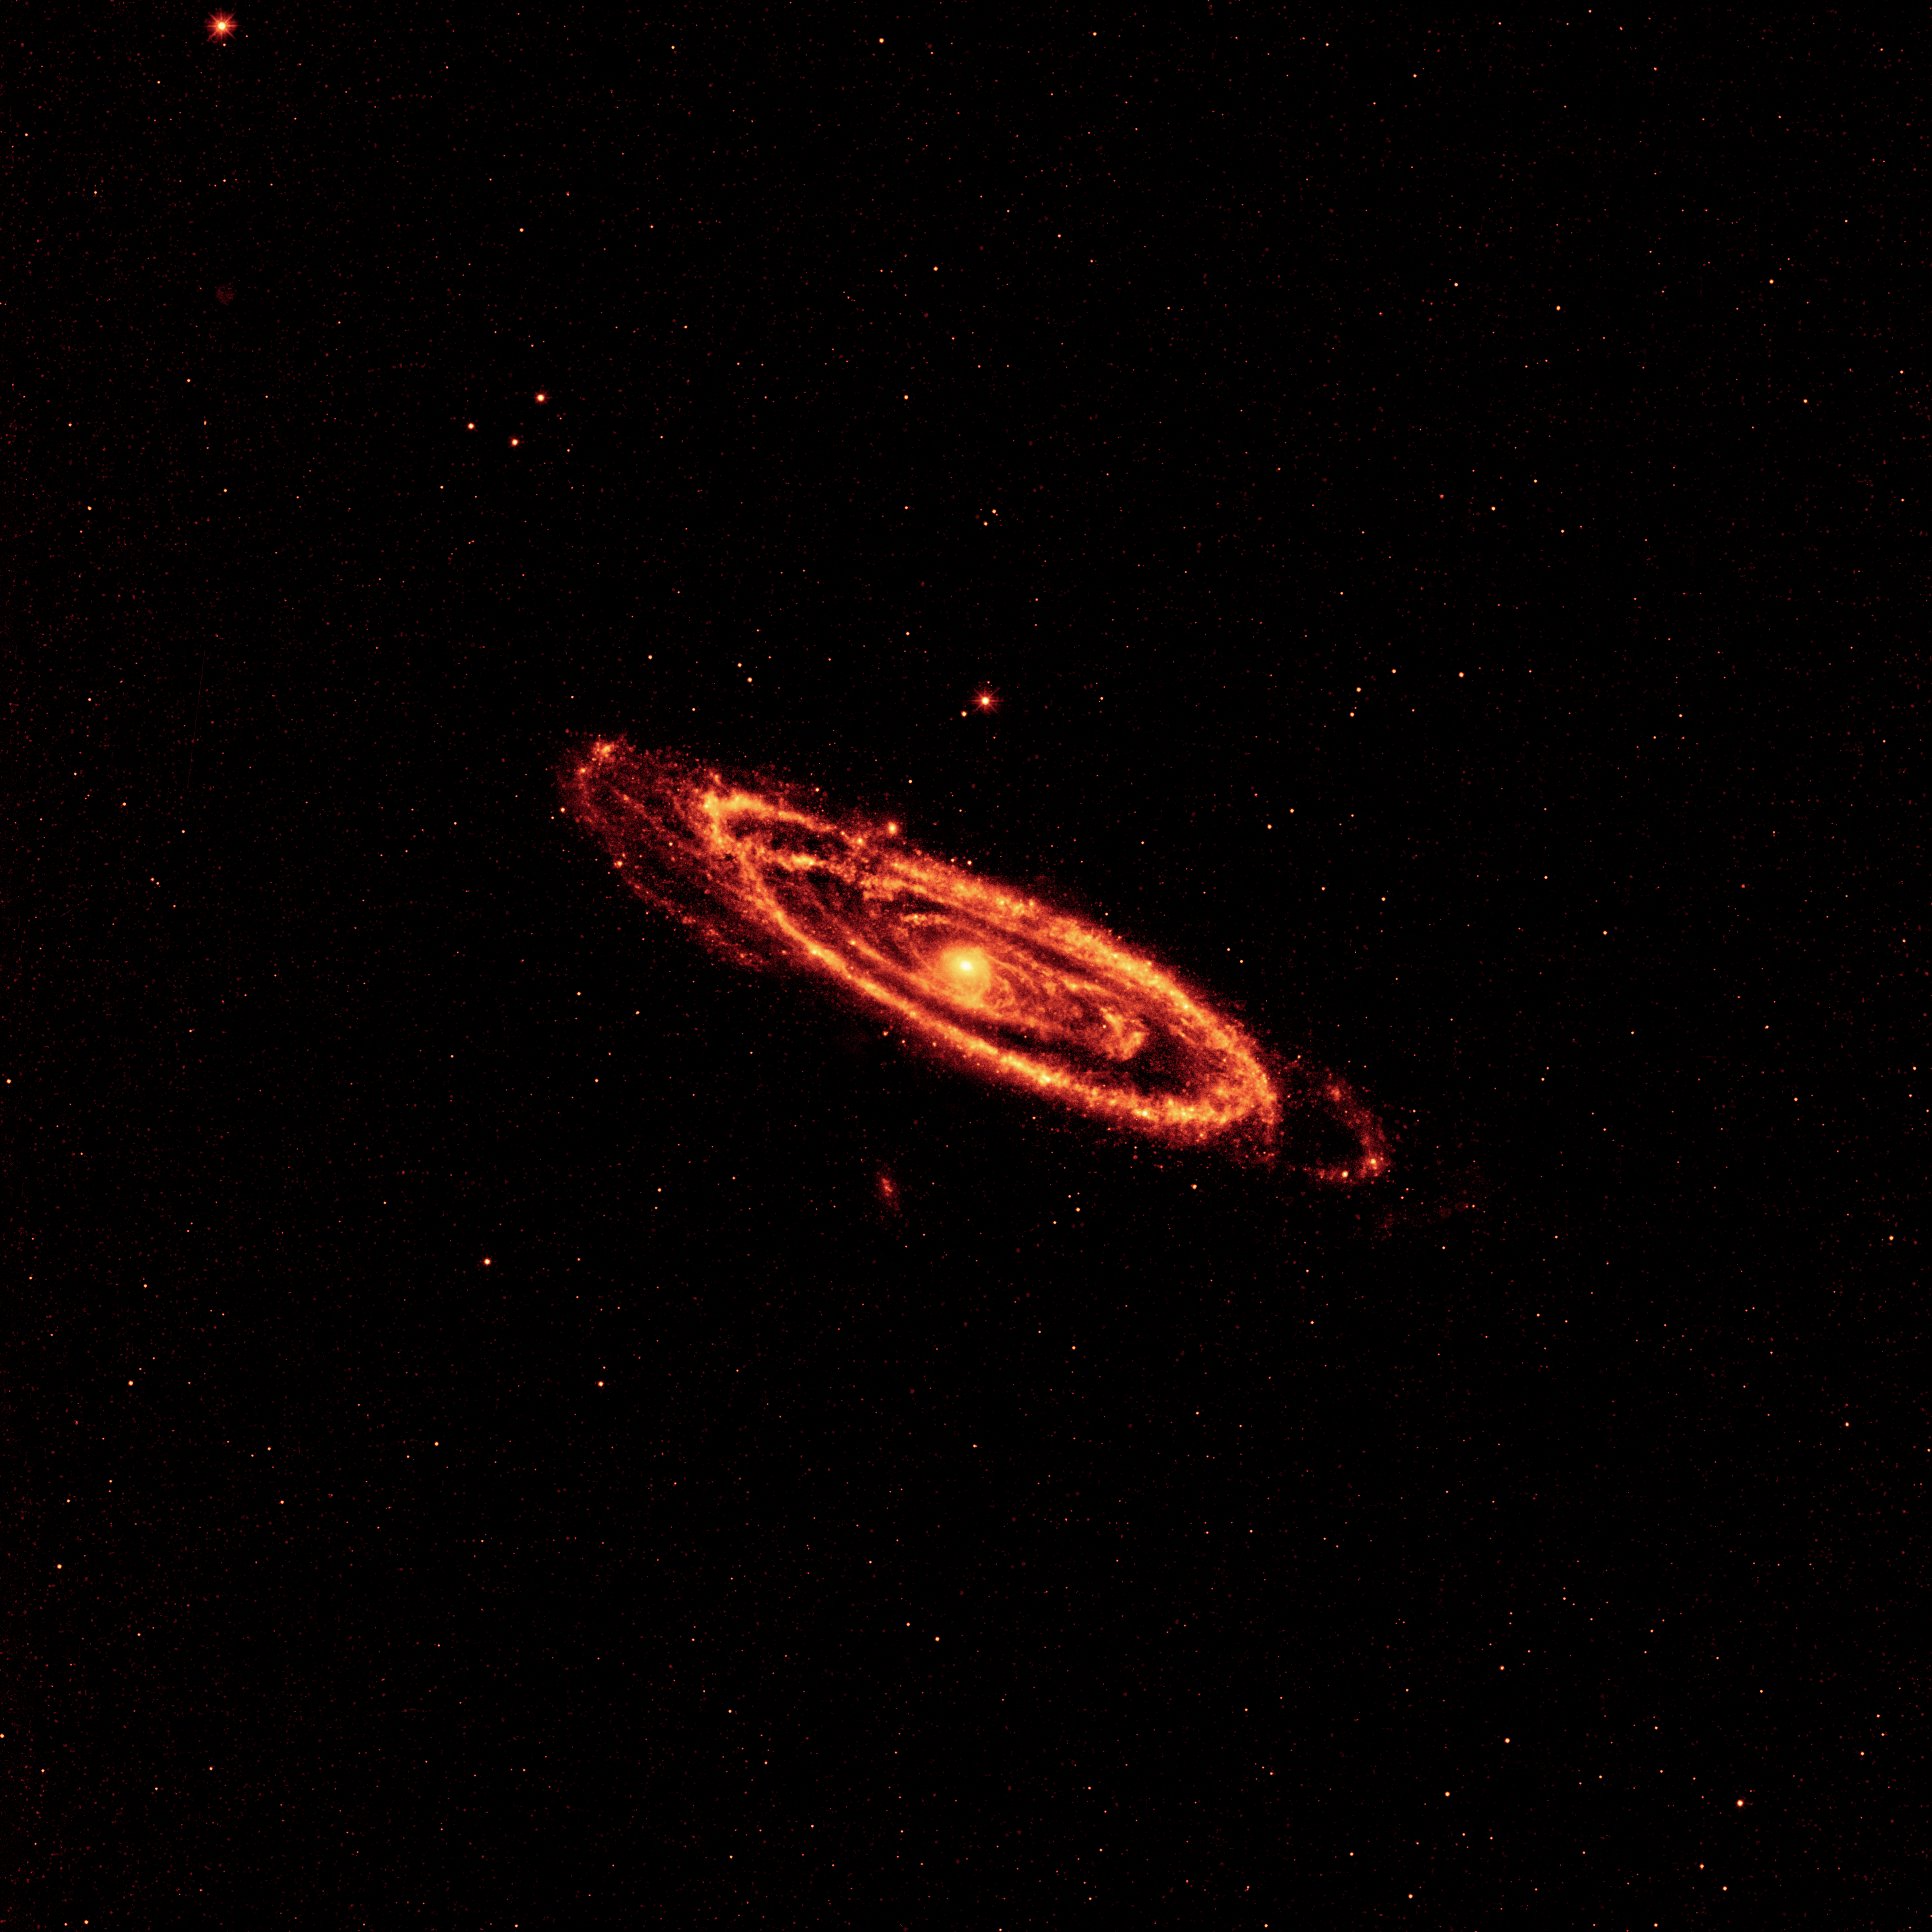

The Dirt on Andromeda

This image from NASA’s Wide-field Infrared Survey Explorer, or WISE, highlights the dust that speckles the Andromeda galaxy’s spiral arms. It shows light seen by the longest-wavelength infrared detectors on WISE (12-micron light has been color coded orange, and 22-micron light, red).

The hot dust, which is being heated by newborn stars, traces the spidery arms all the way to the center of the galaxy. Telltale signs of young stars can also be seen in the centers of Andromeda’s smaller companion galaxies, M32 and M110.

Andromeda, also called M31, is 2.5 million light-years away, and is the nearest large neighbor to our Milky Way galaxy.

NASA’s Jet Propulsion Laboratory, Pasadena, Calif., manages the Wide-field Infrared Survey Explorer for NASA’s Science Mission Directorate, Washington. The mission’s principal investigator, Edward Wright, is at UCLA. The mission was competitively selected under NASA’s Explorers Program managed by the Goddard Space Flight Center, Greenbelt, Md. The science instrument was built by the Space Dynamics Laboratory, Logan, Utah, and the spacecraft was built by Ball Aerospace & Technologies Corp., Boulder, Colo. Science operations and data processing take place at the Infrared Processing and Analysis Center at the California Institute of Technology in Pasadena. Caltech manages JPL for NASA.

Credit: NASA/JPL-Caltech/UCLA